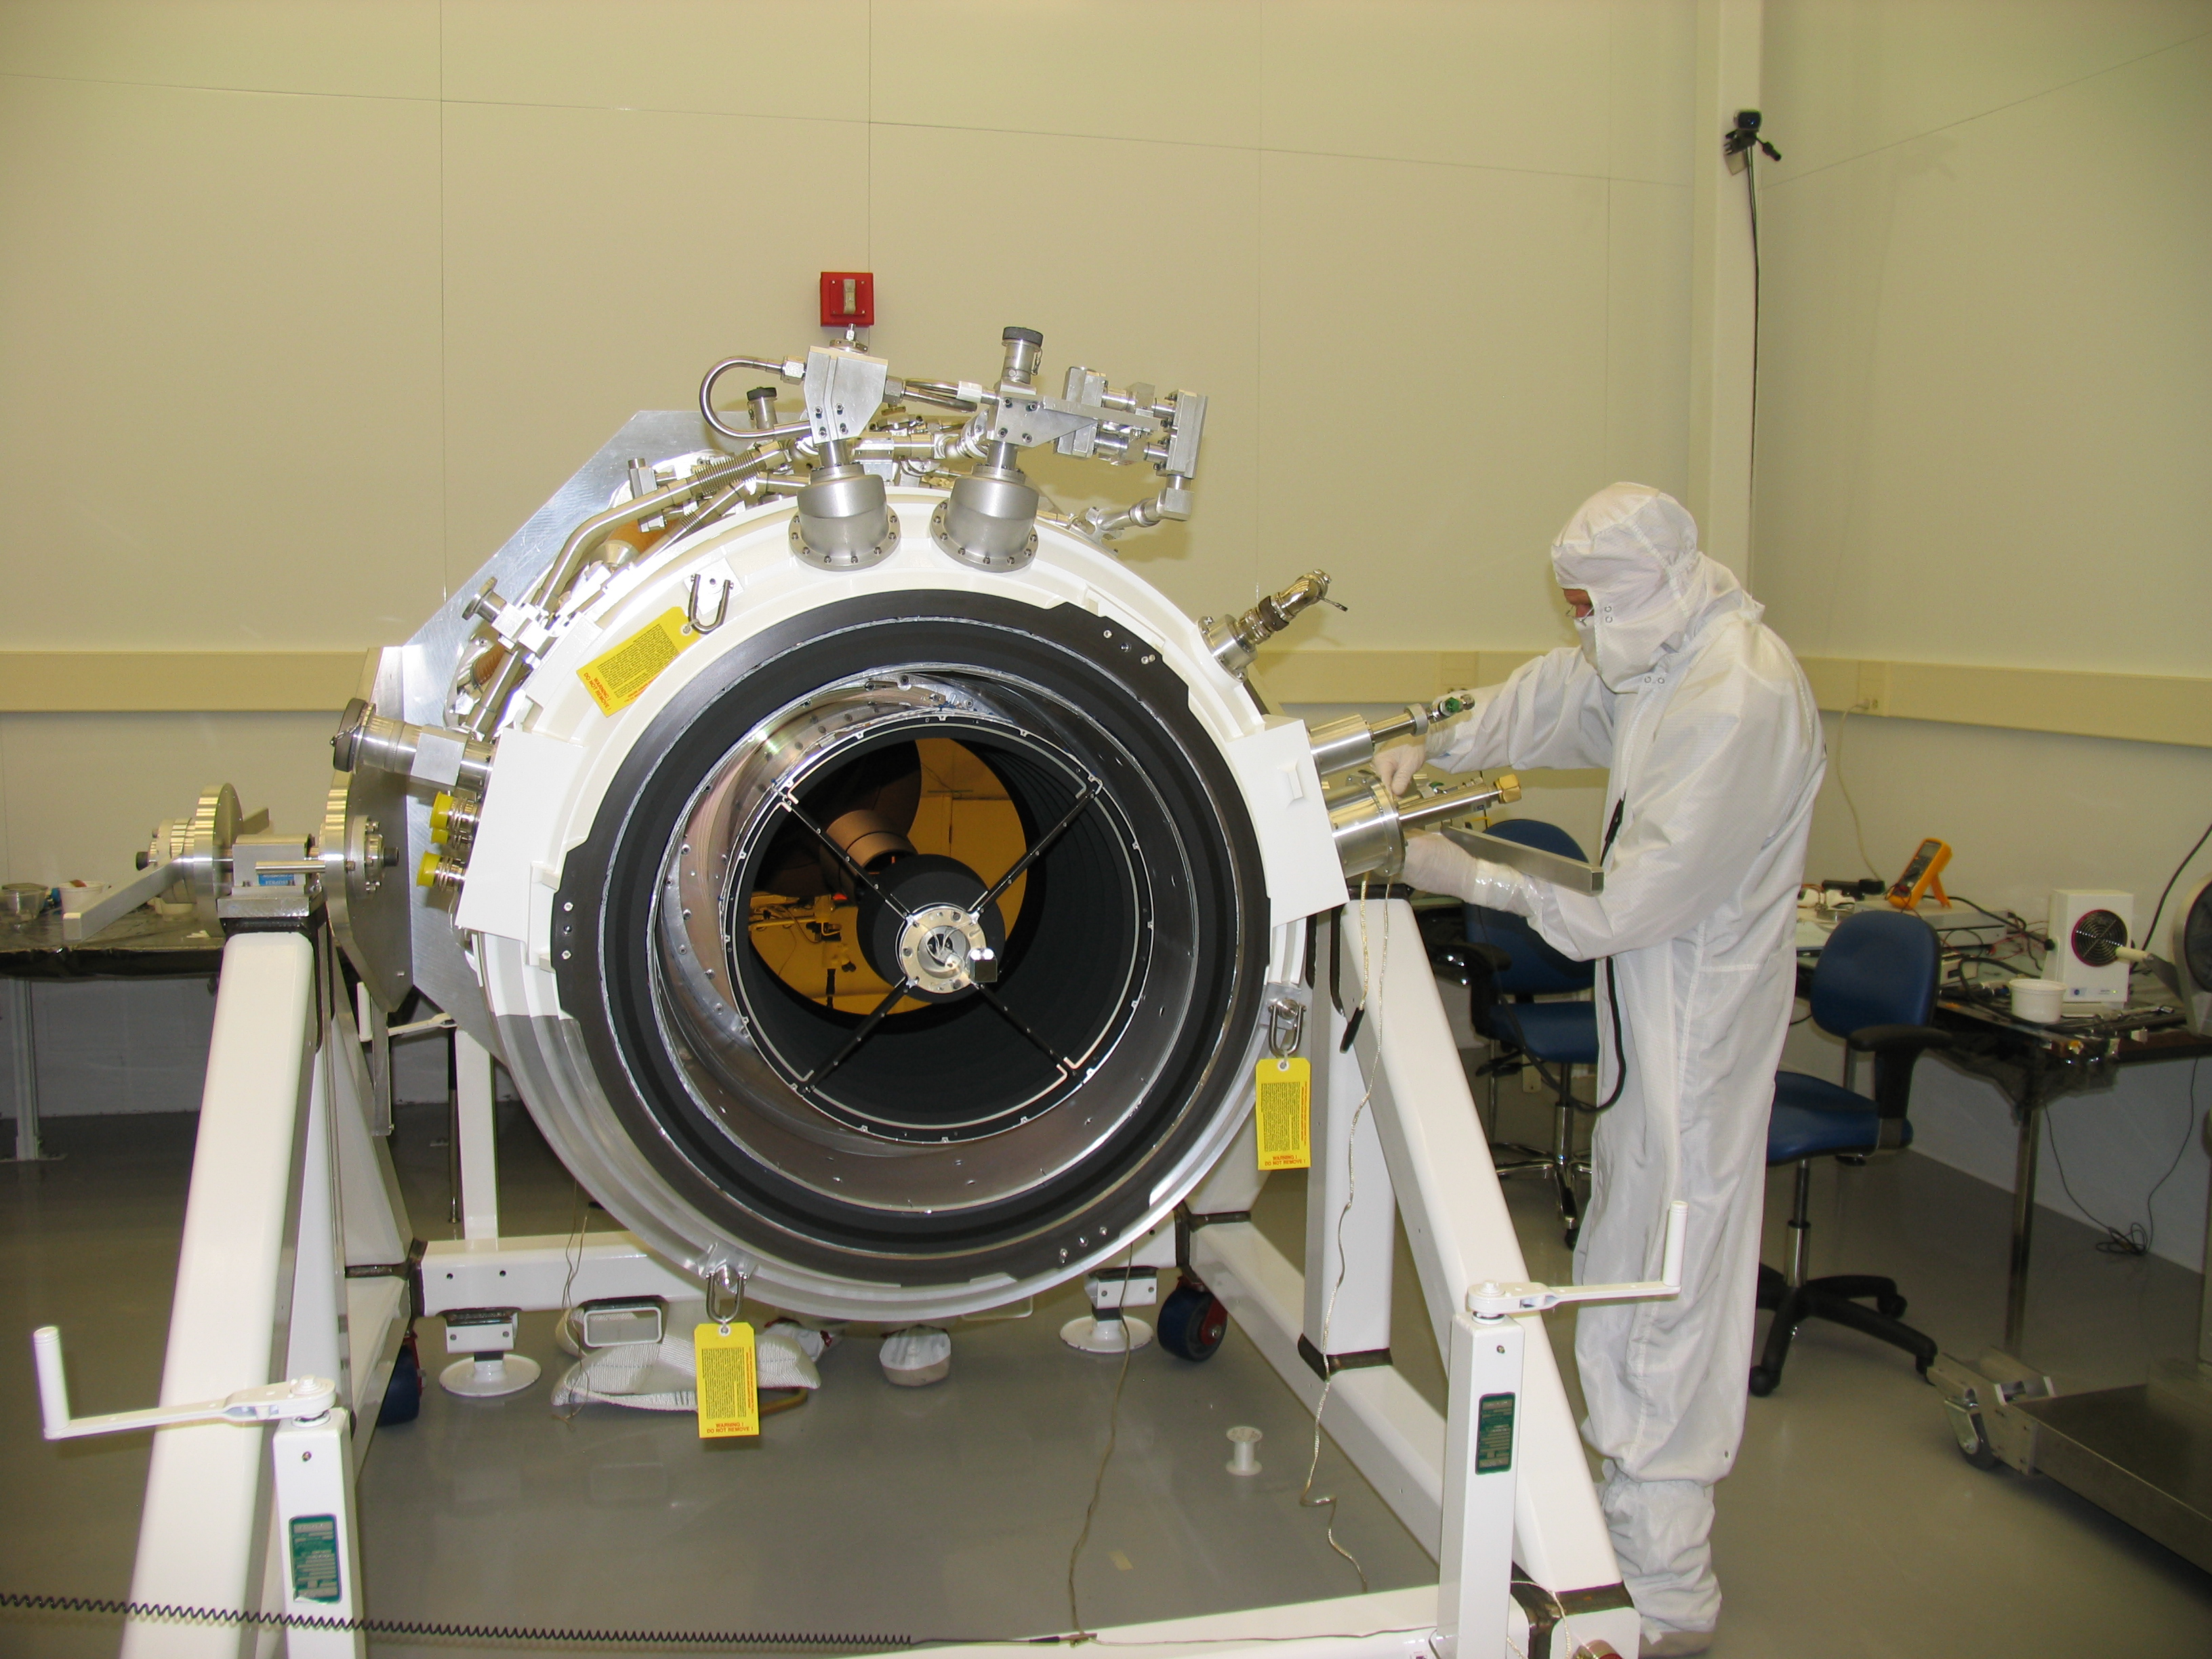

A Look Inside WISE

The telescope on the Wide-field Infrared Survey Explorer, or WISE, is shown here with the aperture cover removed. The telescope’s primary mirror is located at the end of the open tube. This photo was taken during assembly at the Space Dynamics Laboratory in Logan, Utah.

JPL manages the Wide-field Infrared Survey Explorer for NASA’s Science Mission Directorate. The mission’s principal investigator, Edward Wright, is at UCLA. The mission was competitively selected under NASA’s Explorers Program managed by the Goddard Space Flight Center, Greenbelt, Md. The science instrument was built by the Space Dynamics Laboratory, Logan, Utah, and the spacecraft was built by Ball Aerospace & Technologies Corp., Boulder, Colo. Science operations and data processing will take place at the Infrared Processing and Analysis Center at the California Institute of Technology, also in Pasadena. Caltech manages JPL for NASA.

Credit: NASA/JPL-Caltech/Space Dynamics Lab